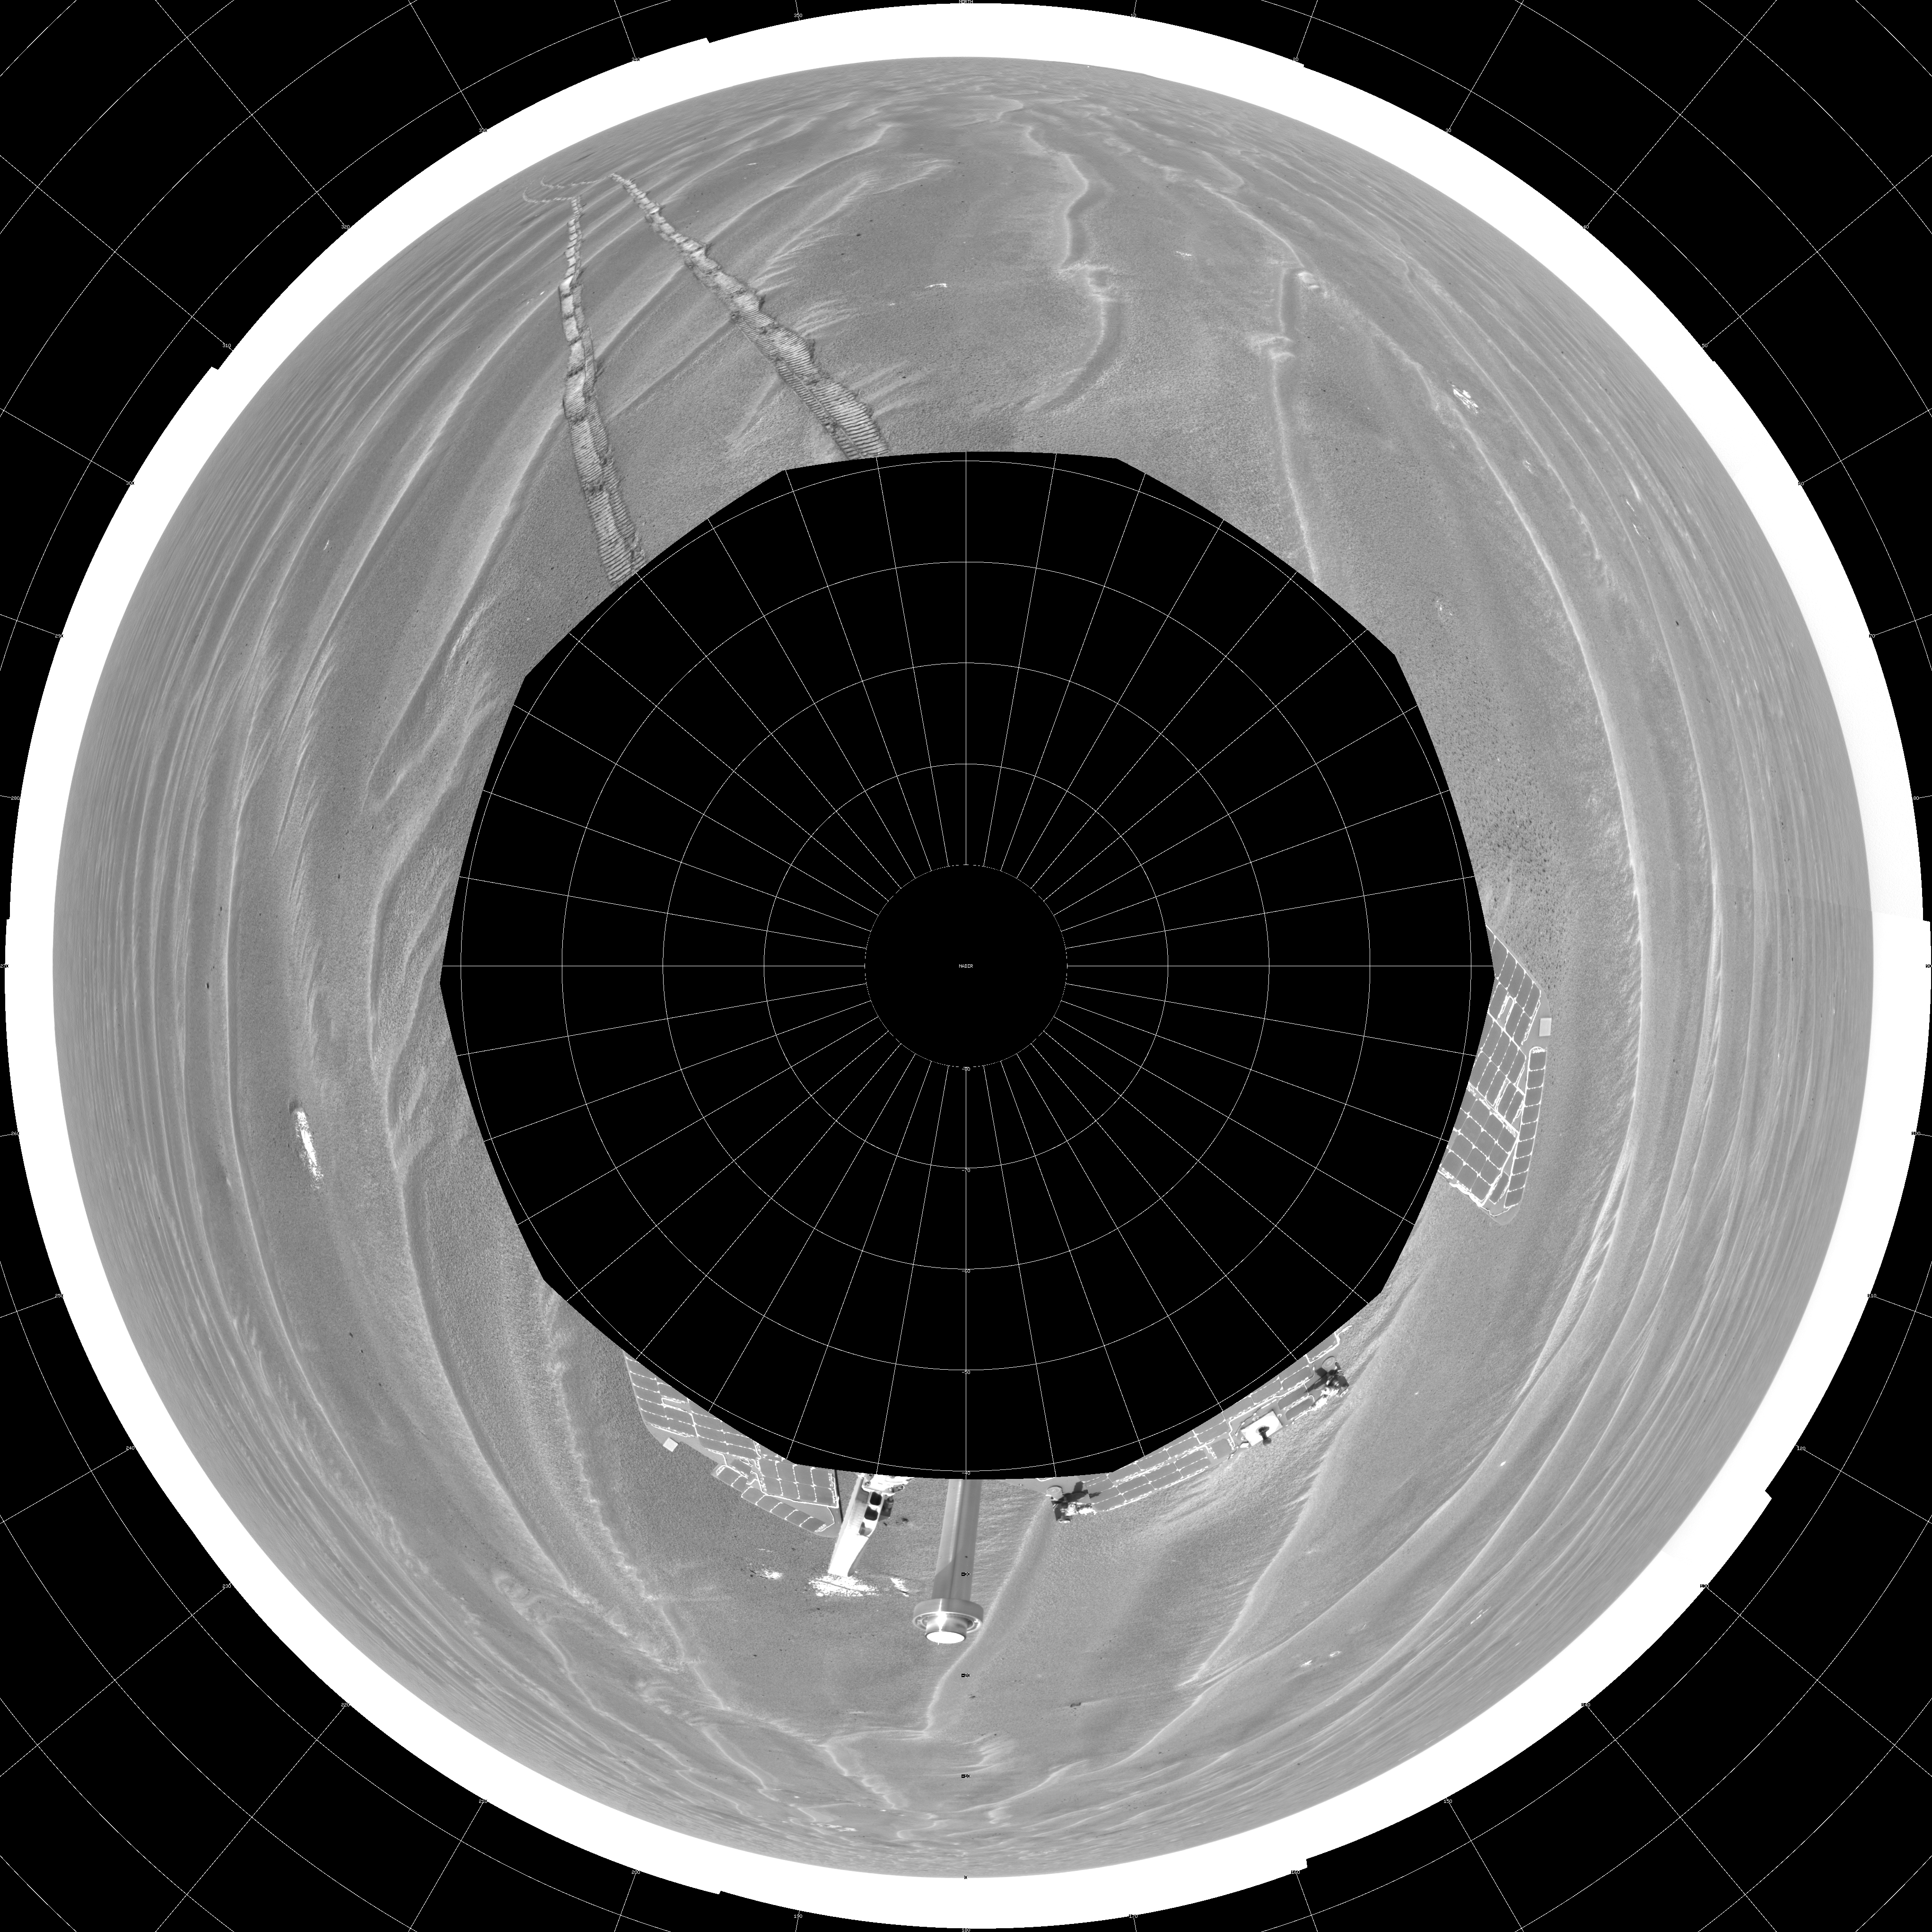

Opportunity View on Sol 397 (polar)

NASA’s Mars Exploration Rover Opportunity used its navigation camera to take the images combined into this 360-degree view of the rover’s surroundings on the 397th martian day, or sol, of its surface mission (March 6, 2005). Opportunity had completed a drive of 124 meters (407 feet) across the rippled flatland of the Meridiani Planum region on the previous sol, but did not drive on this sol. This location is catalogued as Opportunity’s site 48. The view is presented here as a polar projection with geometric and brightness seam correction.

Credit: NASA/JPL